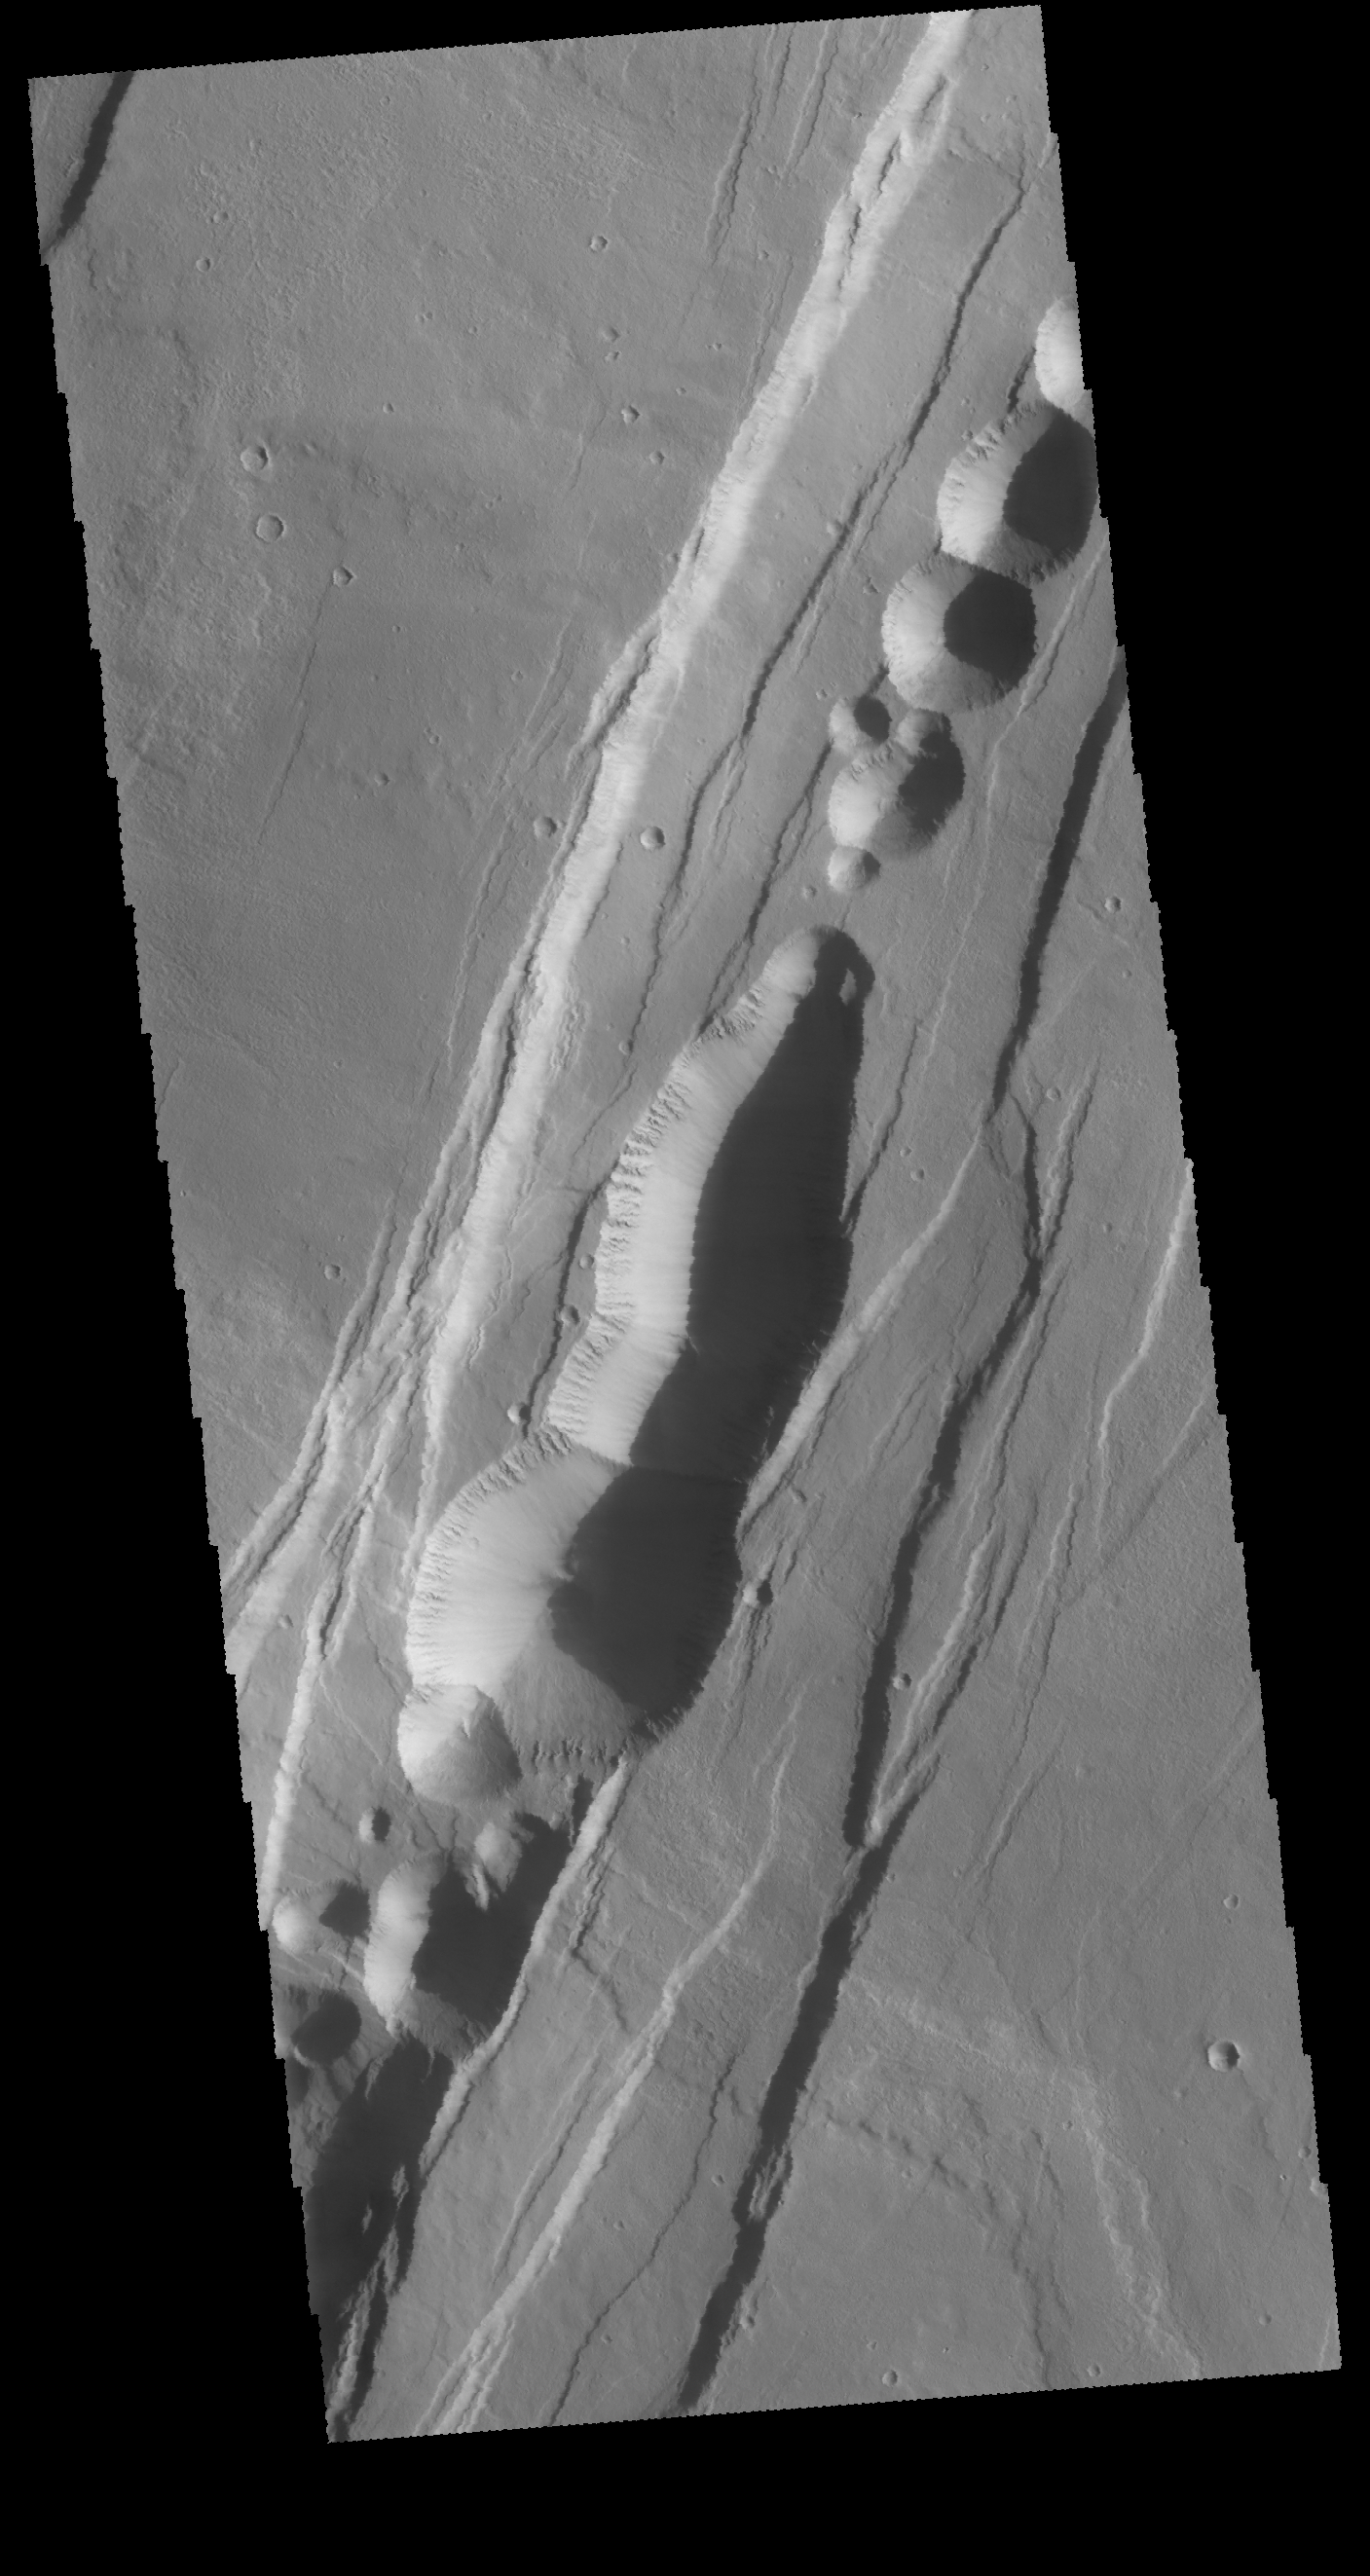

Phlegethon Catena

Today’s VIS image shows part of Phlegethon Catena. The linear features are created by faulting. Paired faults with down dropped block of material are called graben and are formed due to tectonic forces. The circular and lobate features within the graben are probably formed by collapse of material into underlying voids. It may be that lava flowed along the trace of the graben and left behind a subsurface lava tube. As the roof of the tube collapses the circular features are created.

Credit: NASA/JPL-Caltech/ASU